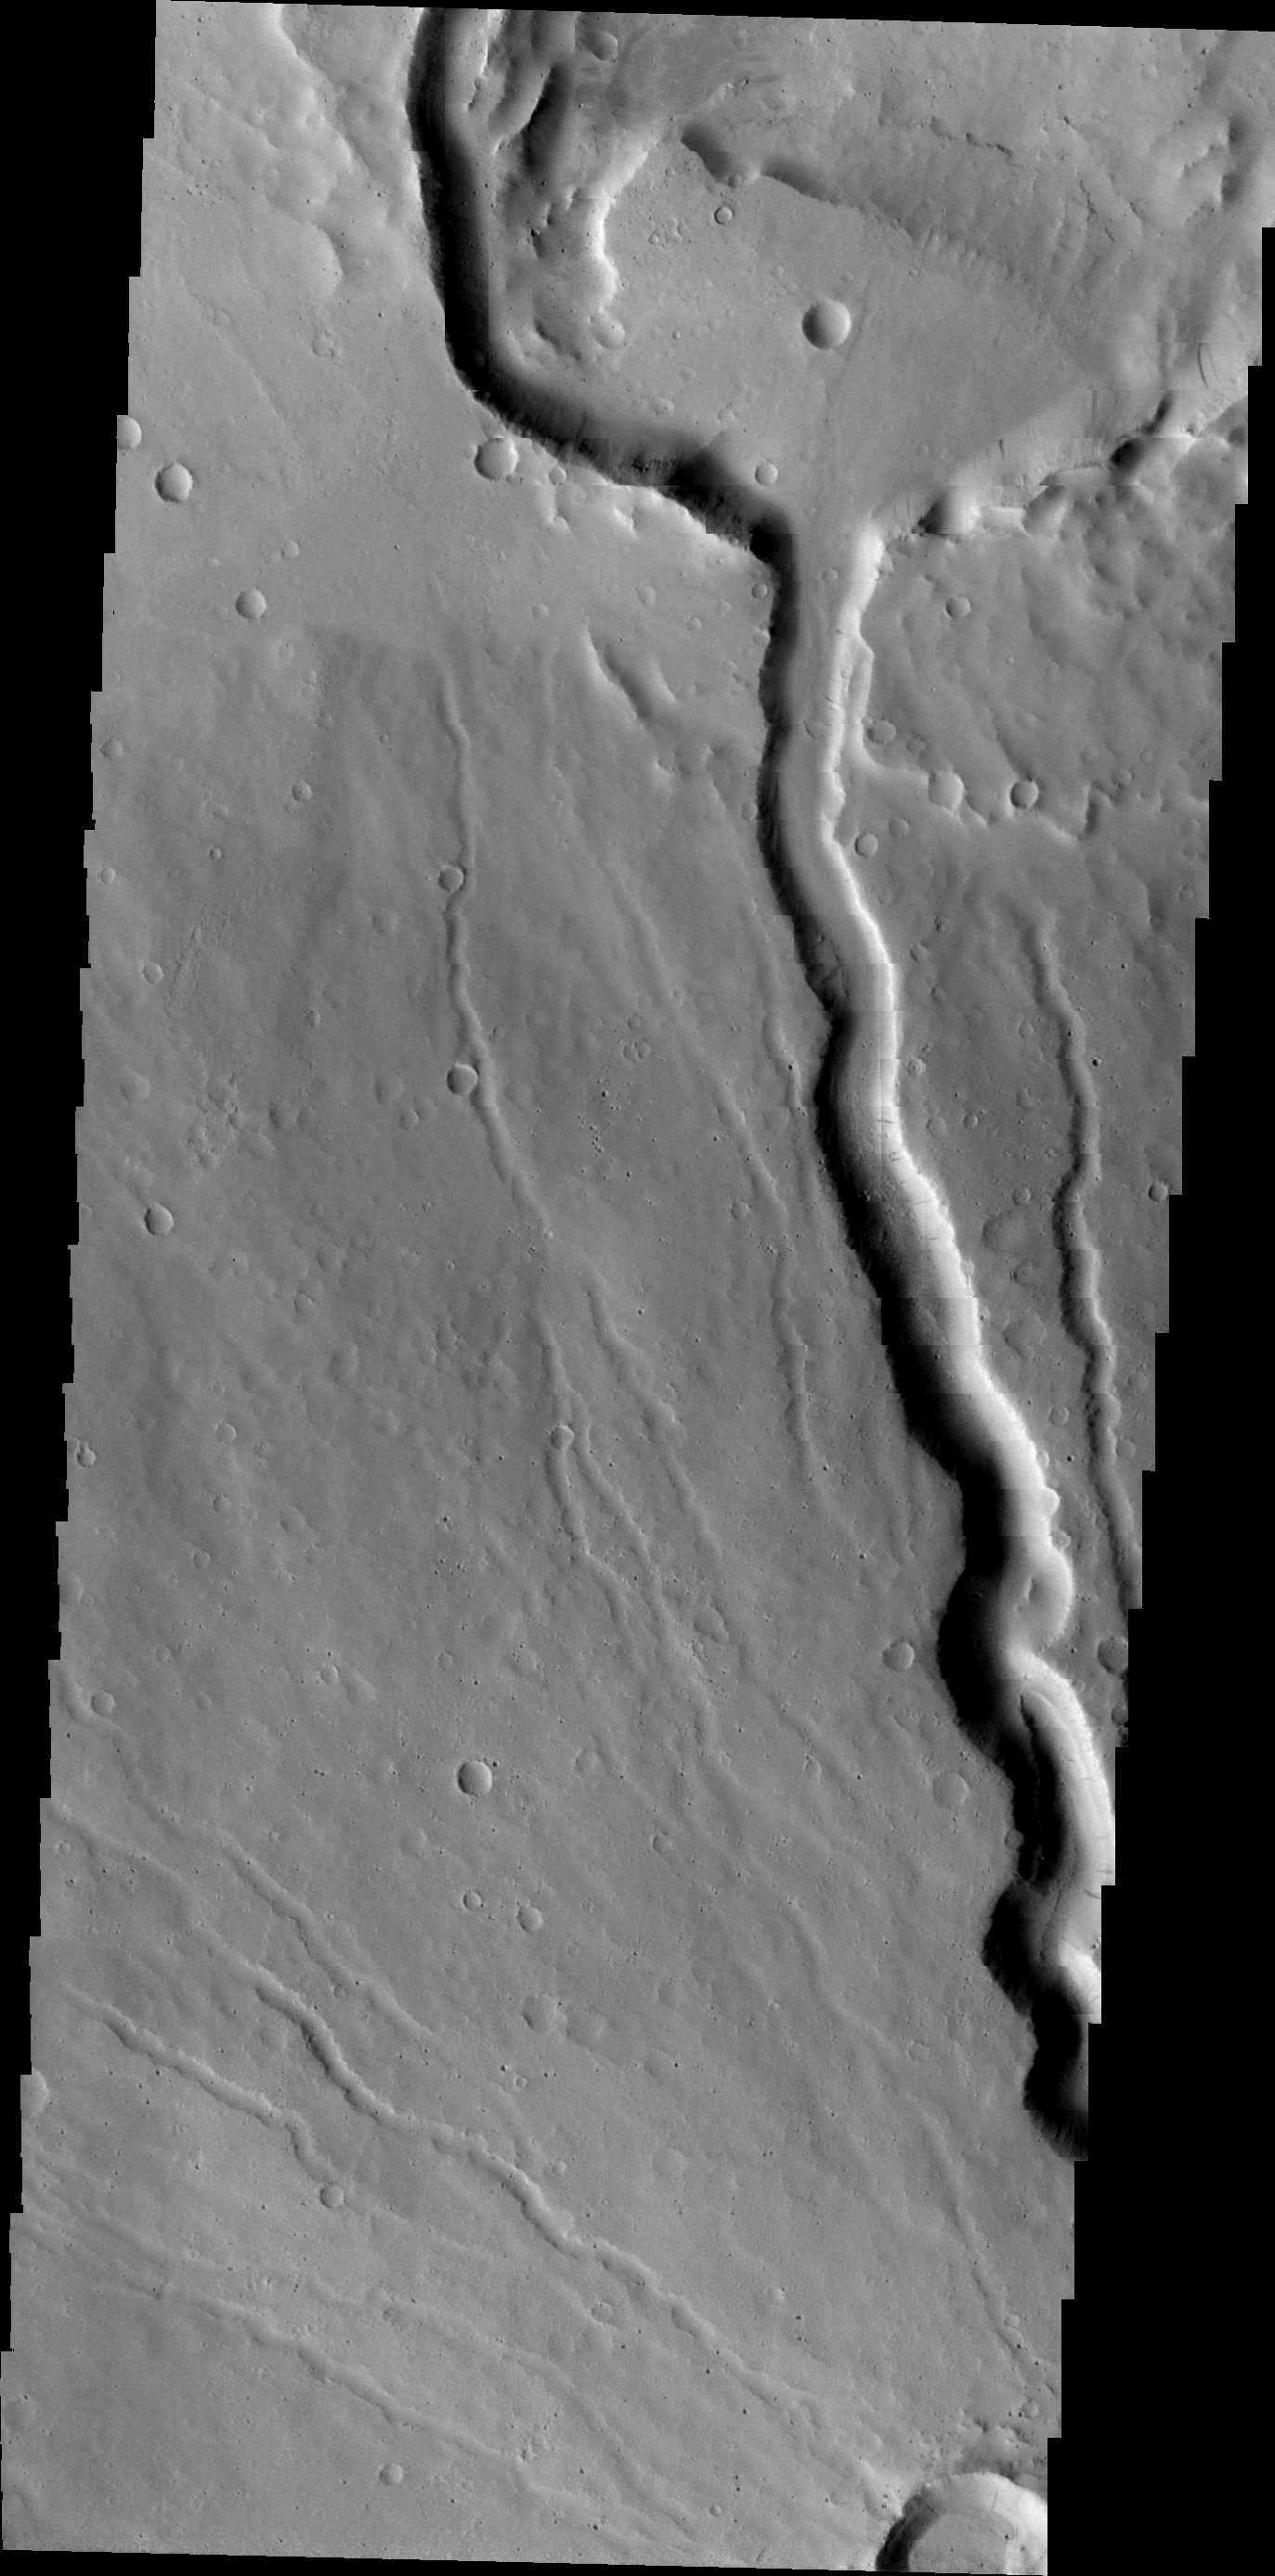

Ceraunius Tholus

This VIS image shows the northwestern flank of Ceraunius Tholus, one of the smaller volcanoes in the Tharsis region. Several channels dissect the flank of the volcano, including a larger channel that deposited material in Rahe Crater.

Image information: VIS instrument. Latitude 24.6N, Longitude 262.3E. 23 meter/pixel resolution.

Please see the THEMIS Data Citation Note for details on crediting THEMIS images.

Note: this THEMIS visual image has not been radiometrically nor geometrically calibrated for this preliminary release. An empirical correction has been performed to remove instrumental effects. A linear shift has been applied in the cross-track and down-track direction to approximate spacecraft and planetary motion. Fully calibrated and geometrically projected images will be released through the Planetary Data System in accordance with Project policies at a later time.

NASA’s Jet Propulsion Laboratory manages the 2001 Mars Odyssey mission for NASA’s Office of Space Science, Washington, D.C. The Thermal Emission Imaging System (THEMIS) was developed by Arizona State University, Tempe, in collaboration with Raytheon Santa Barbara Remote Sensing. The THEMIS investigation is led by Dr. Philip Christensen at Arizona State University. Lockheed Martin Astronautics, Denver, is the prime contractor for the Odyssey project, and developed and built the orbiter. Mission operations are conducted jointly from Lockheed Martin and from JPL, a division of the California Institute of Technology in Pasadena.

Credit: NASA/JPL/ASU